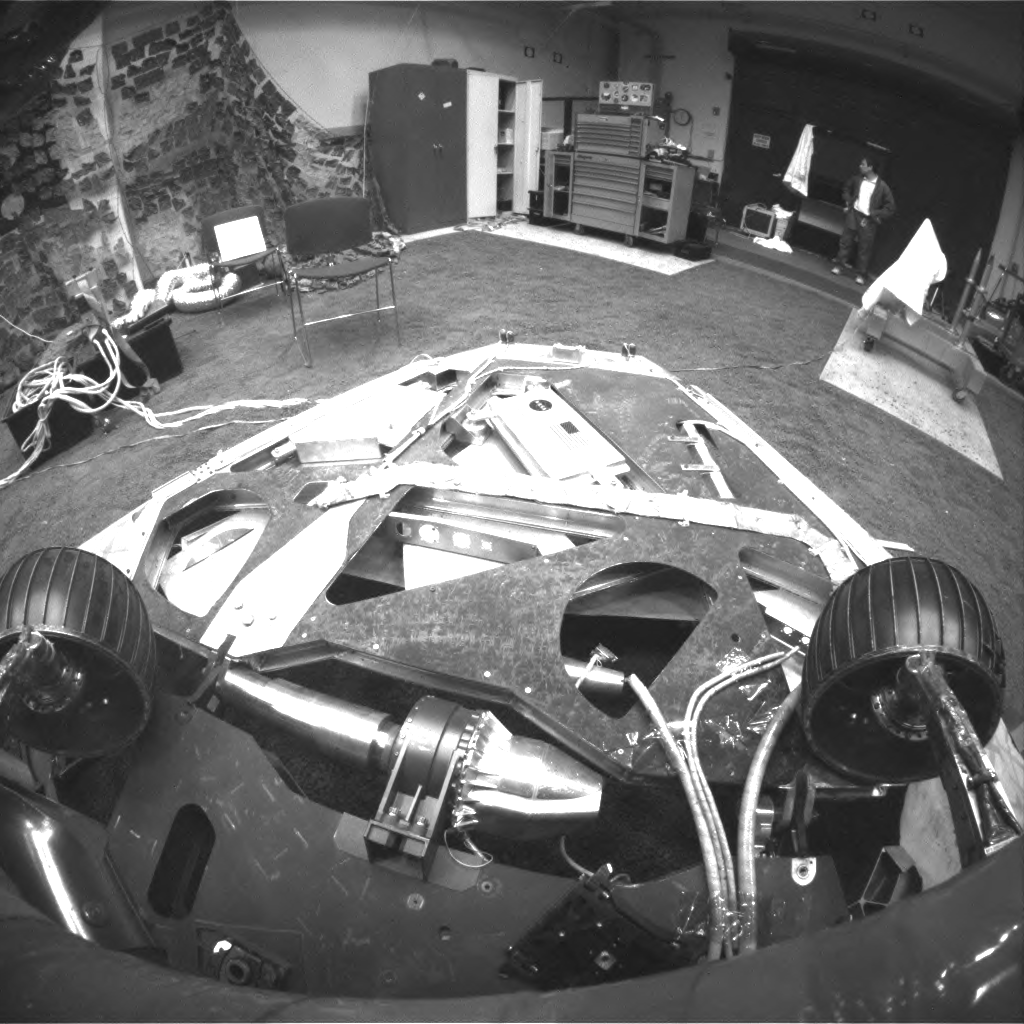

Turning in the Testbed

This image, taken in the JPL In-Situ Instruments Laboratory or “Testbed,” shows the view from the front hazard avoidance cameras on the Mars Exploration Rover Spirit after the rover has backed up and turned 45 degrees counterclockwise. Engineers rehearsed this maneuver at JPL before performing it on Mars. This maneuver is the first step in a 3-point turn that will rotate the rover 115 degrees to face the rear direction and drive off a rear side lander petal.

Credit: NASA/JPL